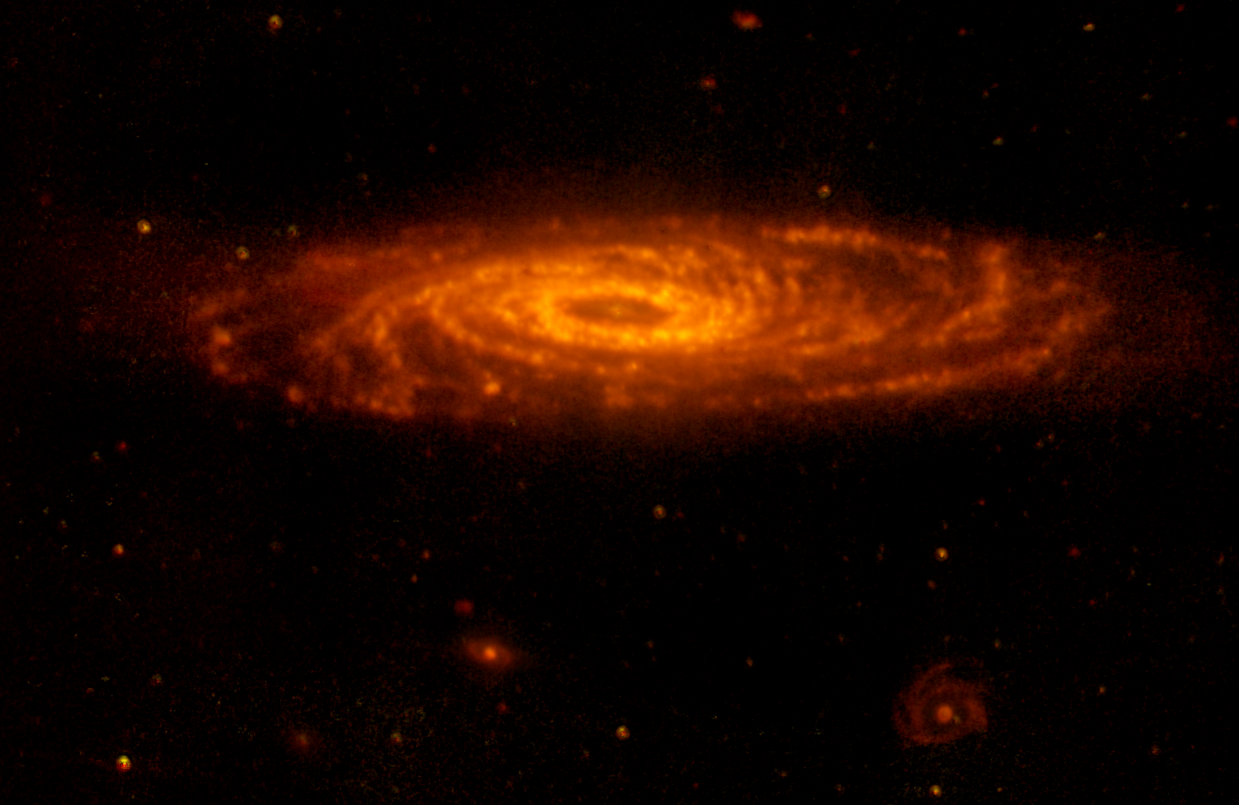

Spitzer Mid-Inrared View of NGC 7331

This infrared image from NASA's Spitzer Space Telescope has captured a nearby spiral galaxy that resembles our own Milky Way. The galaxy, known as NGC 7331 and sometimes referred to as our galaxy's twin, is found in the constellation Pegasus at a distance of 50 million light-years. This inclined galaxy was discovered in 1784 by William Herschel, who also discovered infrared light.

The image, measuring 12.6 by 8.2 arcminutes, was obtained by Spitzer's infrared array camera, shows emissions from wavelengths of 5.8 microns (yellow) and 8.0 microns (red). These wavelengths are roughly 10 times longer than those seen by the human eye.

The infrared light seen in this image is the glow from clouds of interstellar dust. This dust consists mainly of a variety of carbon-based organic molecules known collectively as polycyclic aromatic hydrocarbons. Wherever these compounds are found, there will also be dust granules and gas, which provide a reservoir of raw materials for future star formation.

Perhaps the most intriguing feature seen in this image is a ring of dust girdling the galaxy center. This ring, with a radius of nearly 20,000 light-years, is invisible at shorter wavelengths, yet has been detected at sub-millimeter and radio wavelengths. It is made up in large part of polycyclic aromatic hydrocarbons. Spitzer measurements suggest that the ring contains enough gas to produce four billion stars like the Sun. Starlight was systematically subtracted from the longer-wavelength picture to enhance dust features.

Three other galaxies are seen below NGC 7331, all about 10 times farther away. From left to right are NGC 7336, NGC 7335 and NGC 7337. The red dots scattered throughout the image are galaxies that are even more distant.

The Spitzer observations of NGC 7311 are part of a large 500-hour science project, known as the Spitzer Infrared Nearby Galaxy Survey, which will comprehensively study 75 nearby galaxies with infrared imaging and spectroscopy.

Credit: NASA/JPL-Caltech/M. Regan (STScI), and the SINGS Team